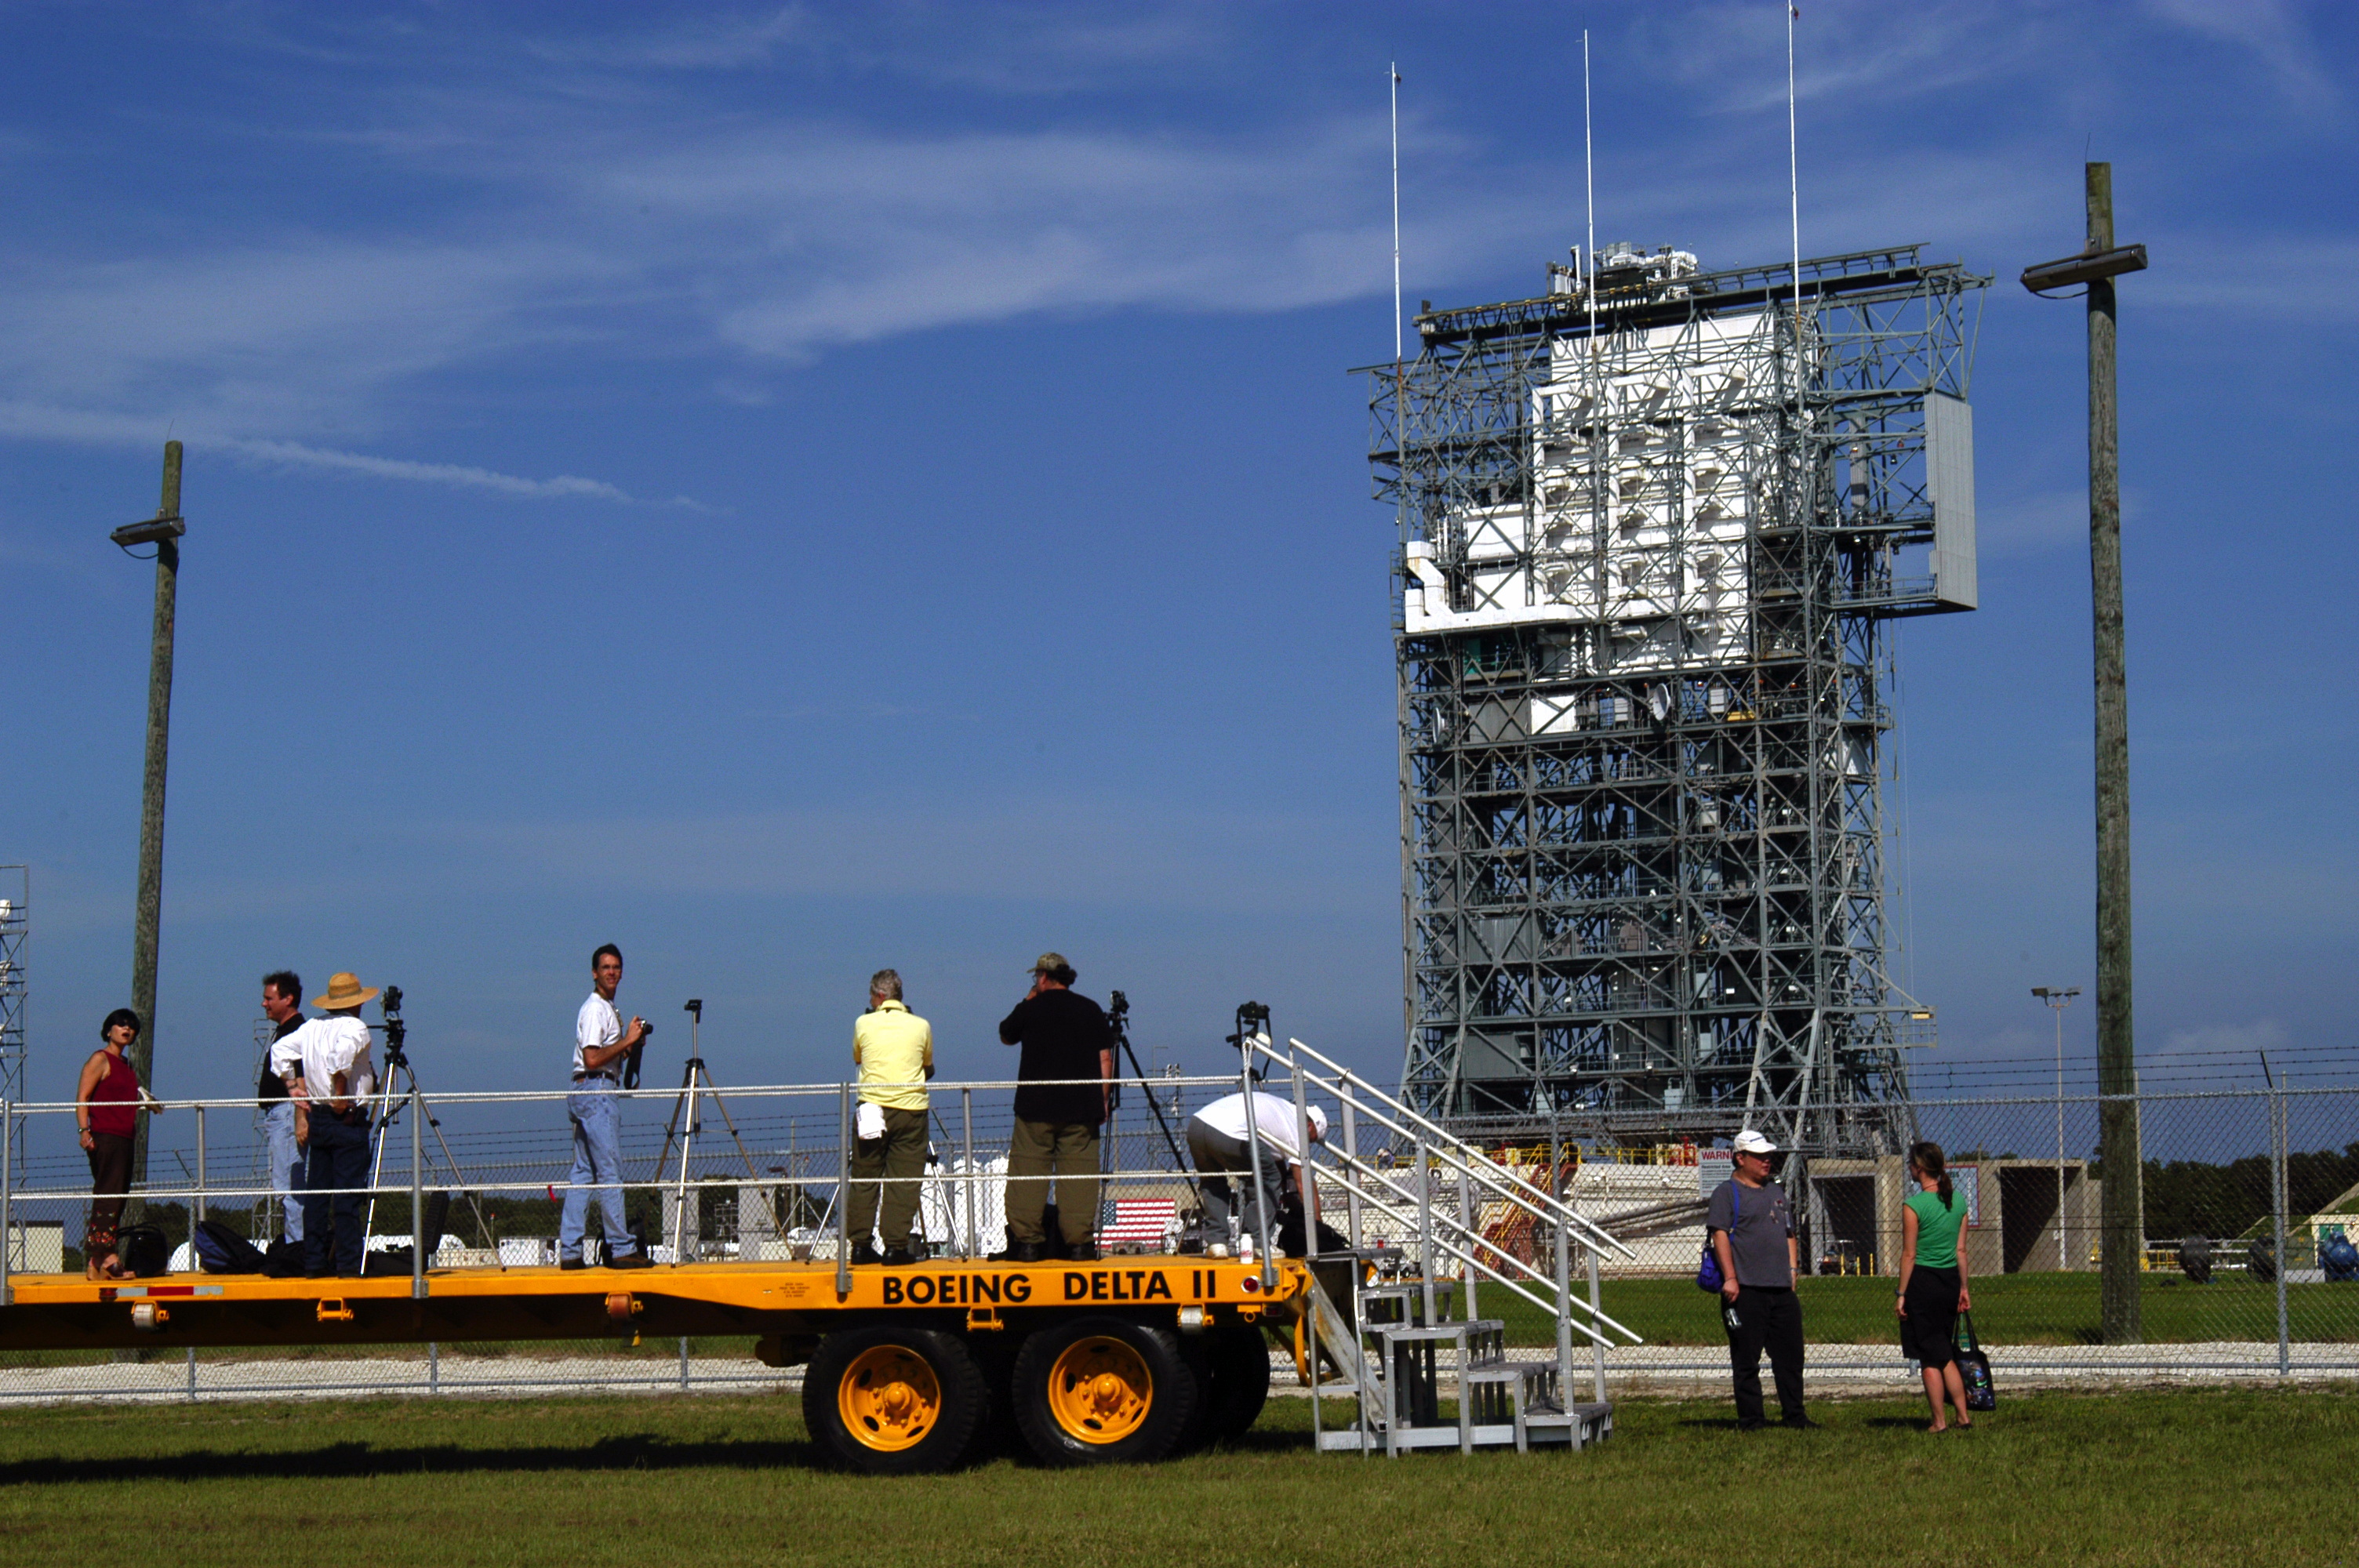

Gantry Rollback

The gantry on the Delta II rocket that launched the Spitzer Space Telescope is rolled back on August 24, 2003, the day before the launch.

Credit: NASA/JPL-Caltech/R. Hurt (SSC)